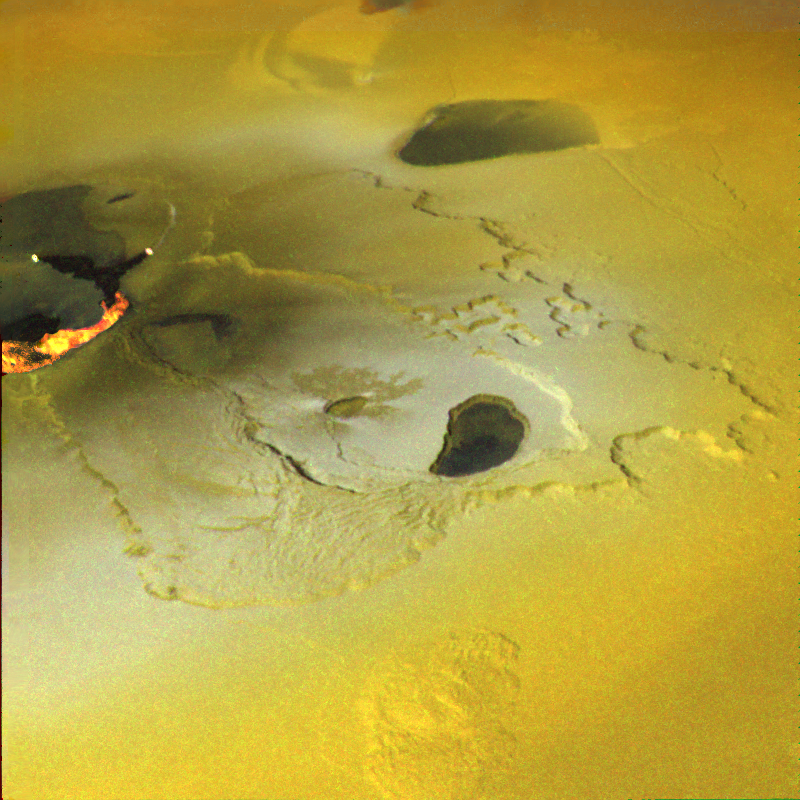

Ongoing Volcanic Eruption at Tvashtar Catena, Io

An active volcanic eruption on Jupiter’s moon Io was captured in this image taken on February 22, 2000 by NASA’s Galileo spacecraft. Tvashtar Catena, a chain of giant volcanic calderas centered at 60 degrees north, 120 degrees west, was the location of an energetic eruption caught in action in November 1999. A dark, “L”-shaped lava flow to the left of the center in this more recent image marks the location of the November eruption. White and orange areas on the left side of the picture show newly erupted hot lava, seen in this false color image because of infrared emission. The two small bright spots are sites where molten rock is exposed to the surface at the toes of lava flows. The larger orange and yellow ribbon is a cooling lava flow that is more than more than 60 kilometers (37 miles) long. Dark, diffuse deposits surrounding the active lava flows were not there during the November 1999 flyby of Io.

This color mosaic was created by combining images taken in the near-infrared, clear, and violet filters from Galileo’s camera. The range of wavelengths is slightly more than that of the human eye. The mosaic has been processed to enhance subtle color variations. The bright orange, yellow, and white areas at the left of the mosaic use images in two more infrared filters to show temperature variations, orange being the coolest and white the hottest material. This picture is about 250 kilometers (about 155 miles) across. North is toward the top and illumination from the Sun is from the west (left).

The Jet Propulsion Laboratory, Pasadena, Calif., manages the mission for NASA’s Office of Space Science, Washington, D.C. JPL is a division of the California Institute of Technology in Pasadena.

Credit: NASA/JPL/University of Arizona